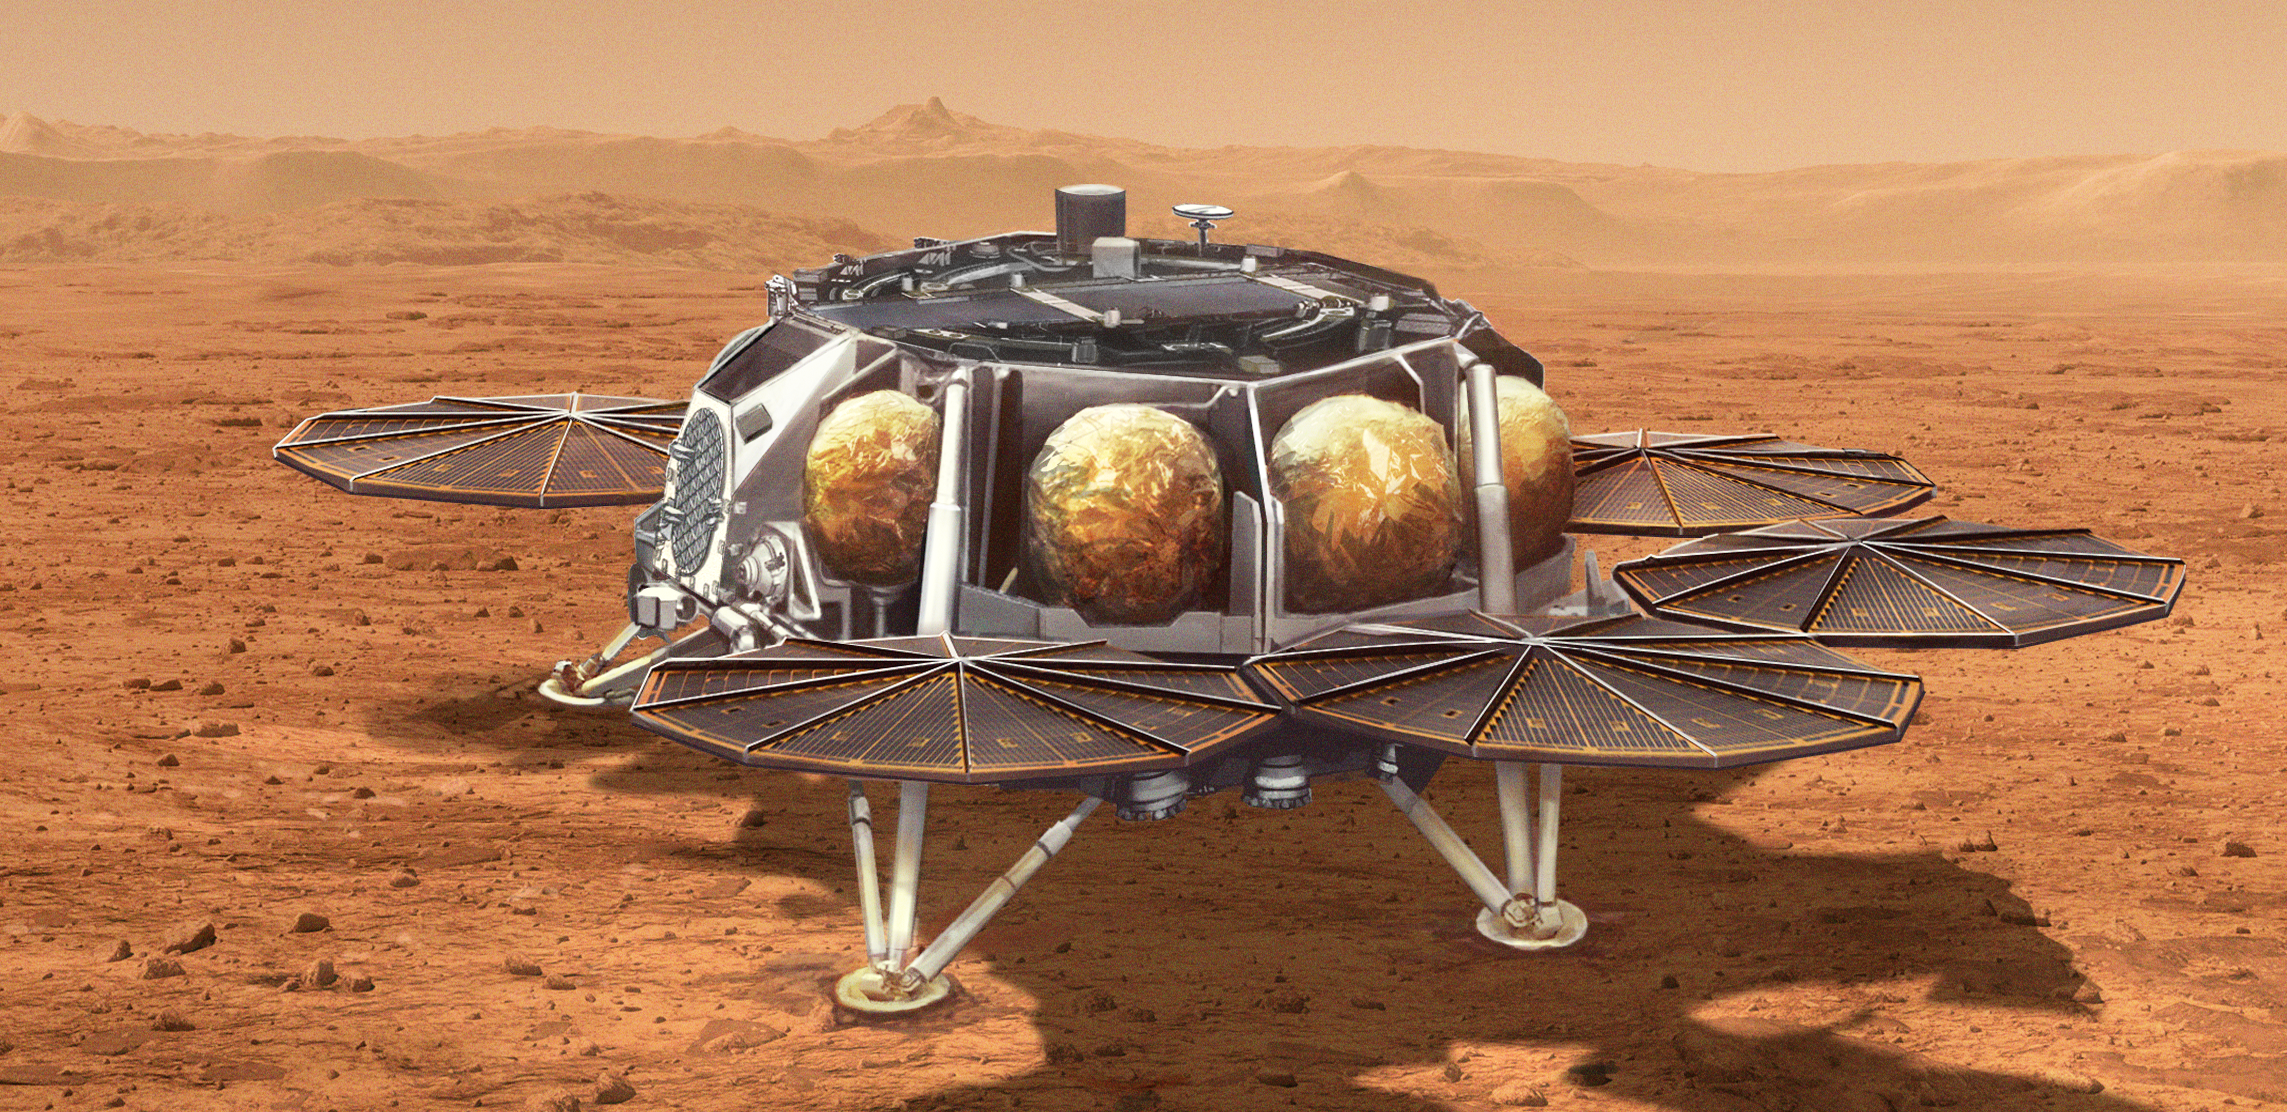

Mars Sample Retrieval Lander Concept Illustration

This illustration shows a concept for a proposed NASA Sample Retrieval Lander that would carry a small rocket (about 10 feet, or 3 meters, tall) called the Mars Ascent Vehicle to the Martian surface. After being loaded with sealed tubes containing samples of Martian rocks and soil collected by NASA’s Perseverance rover, the rocket would launch into Mars orbit. The samples would then be ferried to Earth for detailed analysis.

The lander is part of the multi-mission Mars Sample Return program being planned by NASA and ESA (European Space Agency).

Credit: NASA/JPL-Caltech